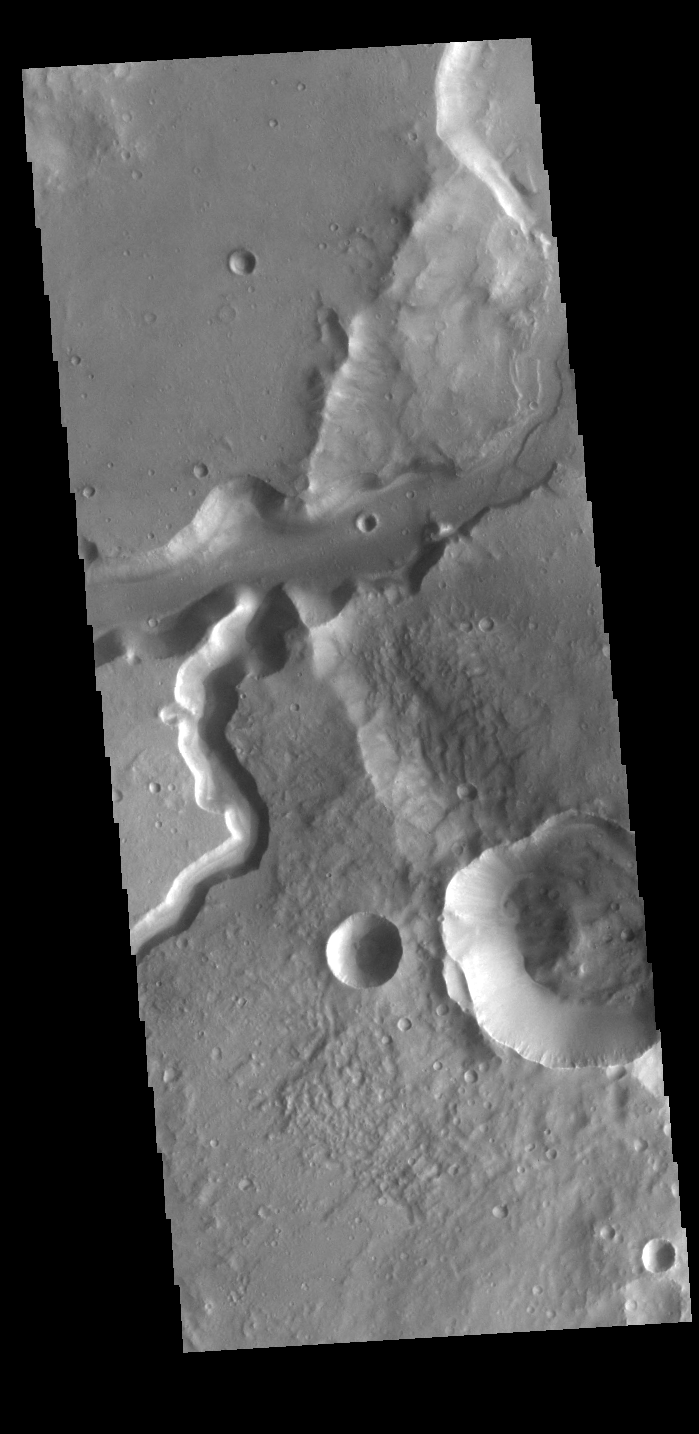

Bahram Vallis

Today’s VIS image shows a section of Bahram Vallis. This channel is located in northern Lunae Planum, south of Kasei Valles. Bharam Vallis drains from the higher elevations of Lunae Planum towards the Chryse Planitia basin. This channel is over 300km long (186miles). In this image Bahram Vallis enters Waspam Crater (right side of image) and then exits the crater (top right corner).

Credit: NASA/JPL-Caltech/ASU